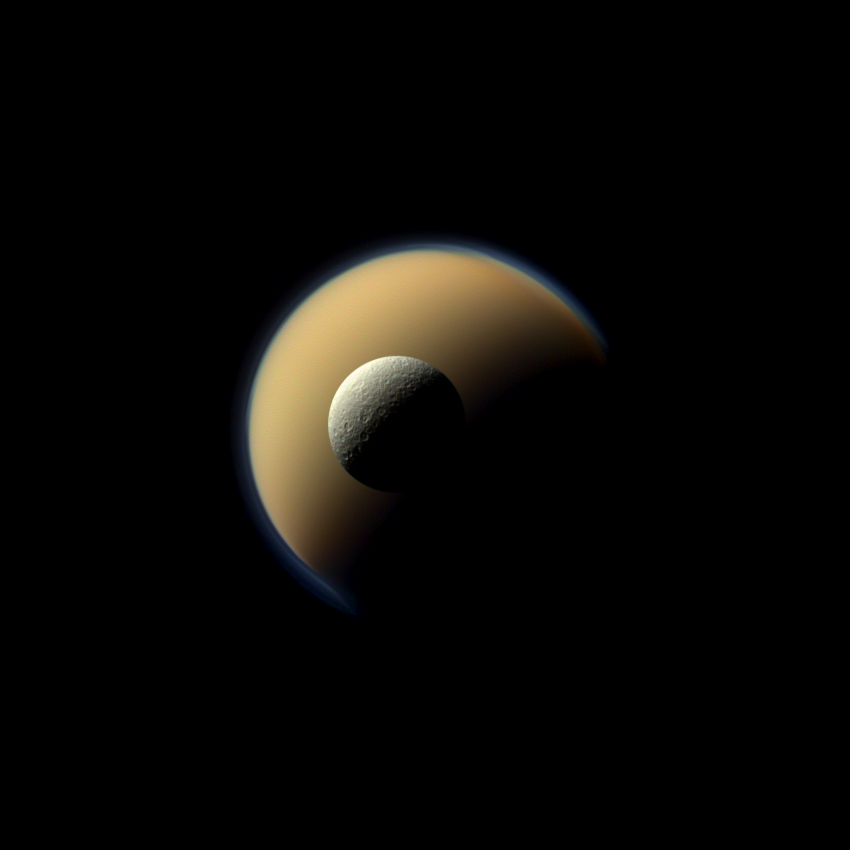

Fire and Ice

Saturn’s largest and second largest moons, Titan and Rhea, appear to be stacked on top of each other in this true-color scene from NASA’s Cassini spacecraft.

The north polar hood can be seen on Titan (3,200 miles or 5,150 kilometers across) appearing as a detached layer at the top of the moon on the top right. See PIA08137 to learn more about Titan’s atmosphere and the north polar hood.

This view looks toward the Saturn-facing side of Rhea (949 miles or 1528 kilometers across). North on Rhea is up and rotated 35 degrees to the right.

Images taken using red, green and blue spectral filters were combined to create this natural-color view. The images were acquired with the Cassini spacecraft narrow-angle camera on June 16, 2011, at a distance of approximately 1.1 million miles (1.8 million kilometers) from Rhea and 1.5 million miles (2.5 million kilometers) from Titan. Image scale is 7 miles (11 kilometers) per pixel on Rhea and 9 miles (15 kilometers) on Titan.

The Cassini-Huygens mission is a cooperative project of NASA, the European Space Agency and the Italian Space Agency. The Jet Propulsion Laboratory, a division of the California Institute of Technology in Pasadena, manages the mission for NASA’s Science Mission Directorate, Washington, D.C. The Cassini orbiter and its two onboard cameras were designed, developed and assembled at JPL. The imaging operations center is based at the Space Science Institute in Boulder, Colo.

Credit: NASA/JPL-Caltech/Space Science Institute